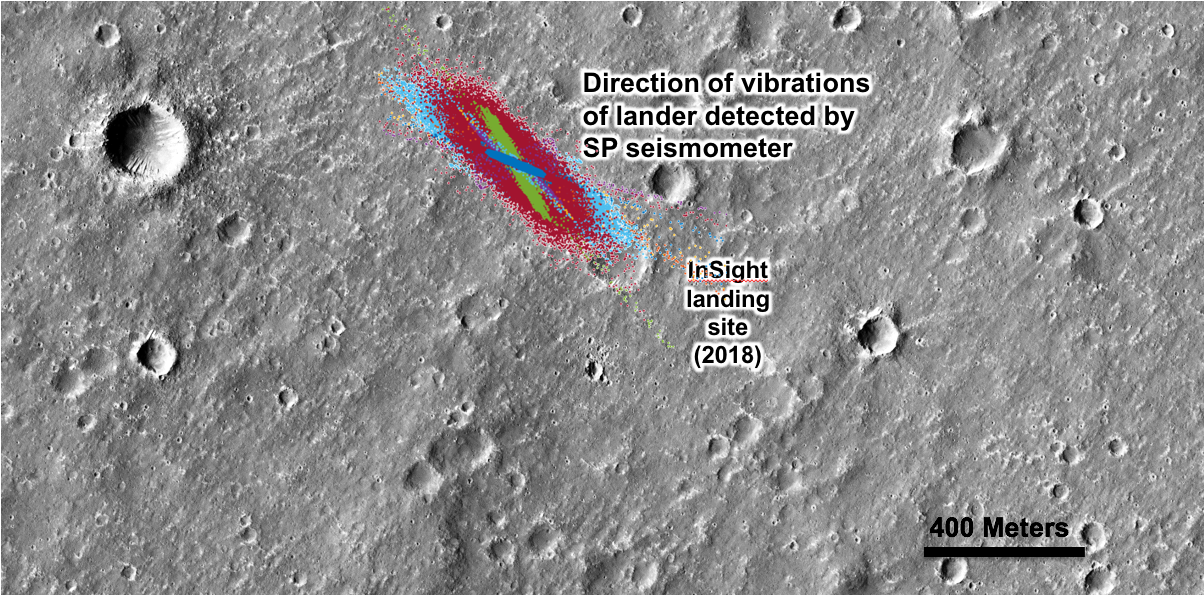

Of Wind and Dust Devils on Mars

An annotated image of the surface of Mars, taken by the HiRISE camera on NASA’s Mars Reconnaissance Orbiter (MRO) on May 30, 2014. The contrast has been enhanced in this image to better show the region where InSight landed on Nov. 26, 2018. The labels show the approximate position of NASA’s InSight lander in Elysium Planitia. Overlaid on top are the direction of the vibrations detected by InSight’s science instruments. The diagonal lines, faintly seen moving from upper left corner to the lower right corner of the image, show the paths of dust devils on the Martian surface. The vibrations recorded by InSight line up with the direction of the dust devil motion.

The original image is at https://www.uahirise.org/ESP_036761_1845

The University of Arizona, Tucson, operates HiRISE, which was built by Ball Aerospace & Technologies Corp., Boulder, Colorado. NASA’s Jet Propulsion Laboratory, a division of Caltech in Pasadena, California, manages the Mars Reconnaissance Orbiter Project for NASA’s Science Mission Directorate, Washington.

JPL manages InSight for NASA’s Science Mission Directorate. InSight is part of NASA’s Discovery Program, managed by the agency’s Marshall Space Flight Center in Huntsville, Alabama.

France’s Centre National d’Études Spatiales (CNES) and the Institut de Physique du Globe de Paris (IPGP), provided the SEIS instrument, with significant contributions from the Max Planck Institute for Solar System Research (MPS) in Germany, the Swiss Institute of Technology (ETH) in Switzerland, Imperial College and Oxford University in the United Kingdom, and JPL.

Credit: NASA/JPL-Caltech/University of Arizona/Imperial College London